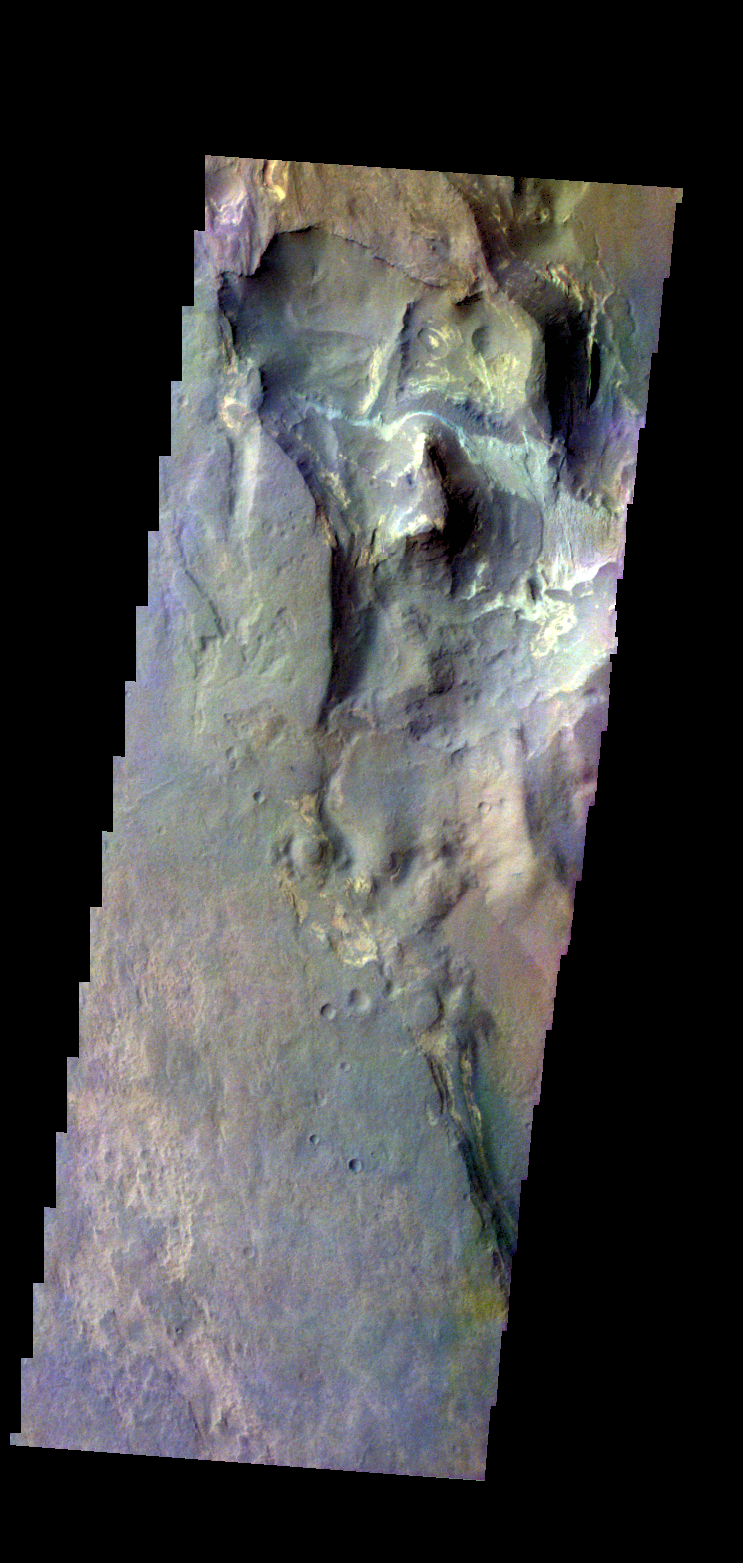

Terby Crater – False Color

The THEMIS camera contains 5 filters. The data from different filters can be combined in multiple ways to create a false color image. These false color images may reveal subtle variations of the surface not easily identified in a single band image. Today’s false color image shows part of Terby Crater.

Credit: NASA/JPL-Caltech/ASU